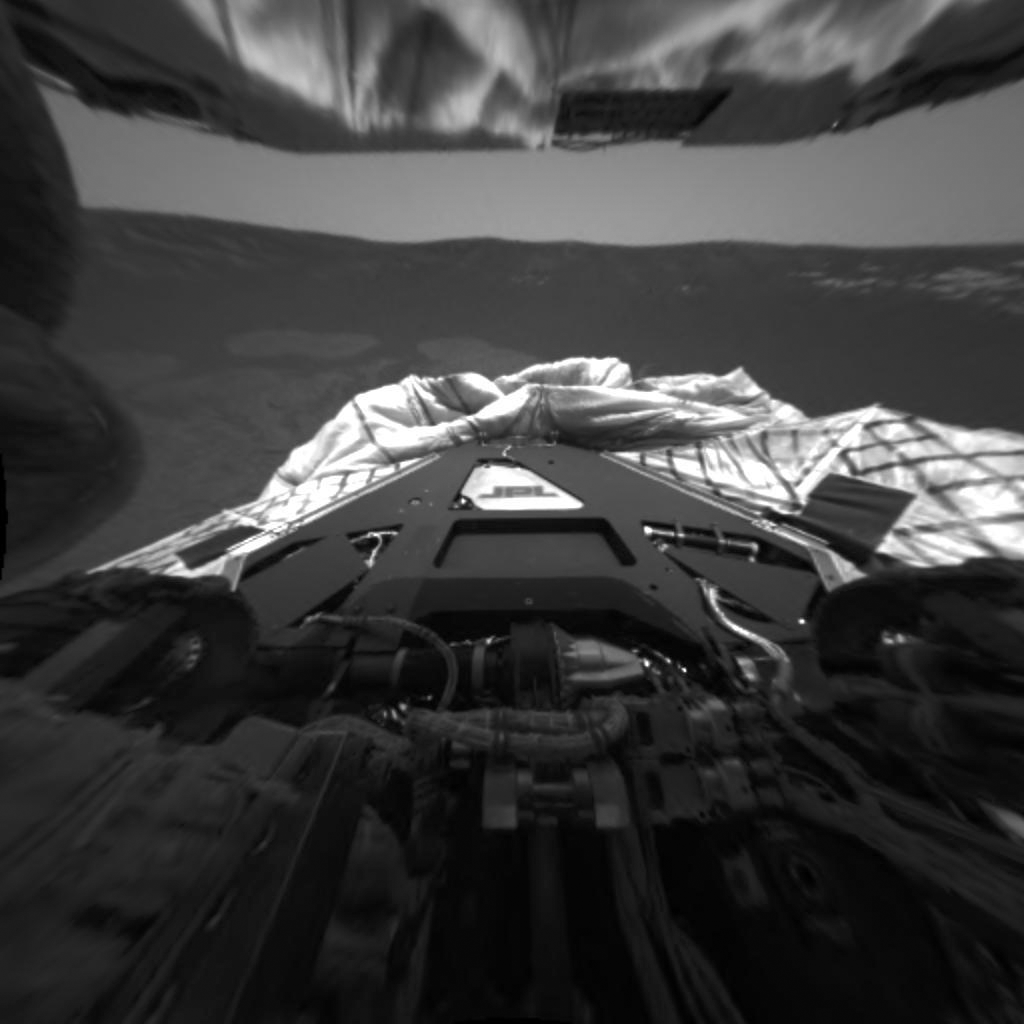

Opportunity Prepares for Egress

This image from the rear hazard-identification camera on the Mars Exploration Rover Opportunity shows the spacecraft’s rear point of view before the rear lander petal was hyperextended. This was one of the steps taken to successfully tilt the lander forward in preparation for egress, or rolling off the lander, at Meridiani Planum, Mars. The rover will roll north off the lander, opposite this viewpoint.

Credit: NASA/JPL